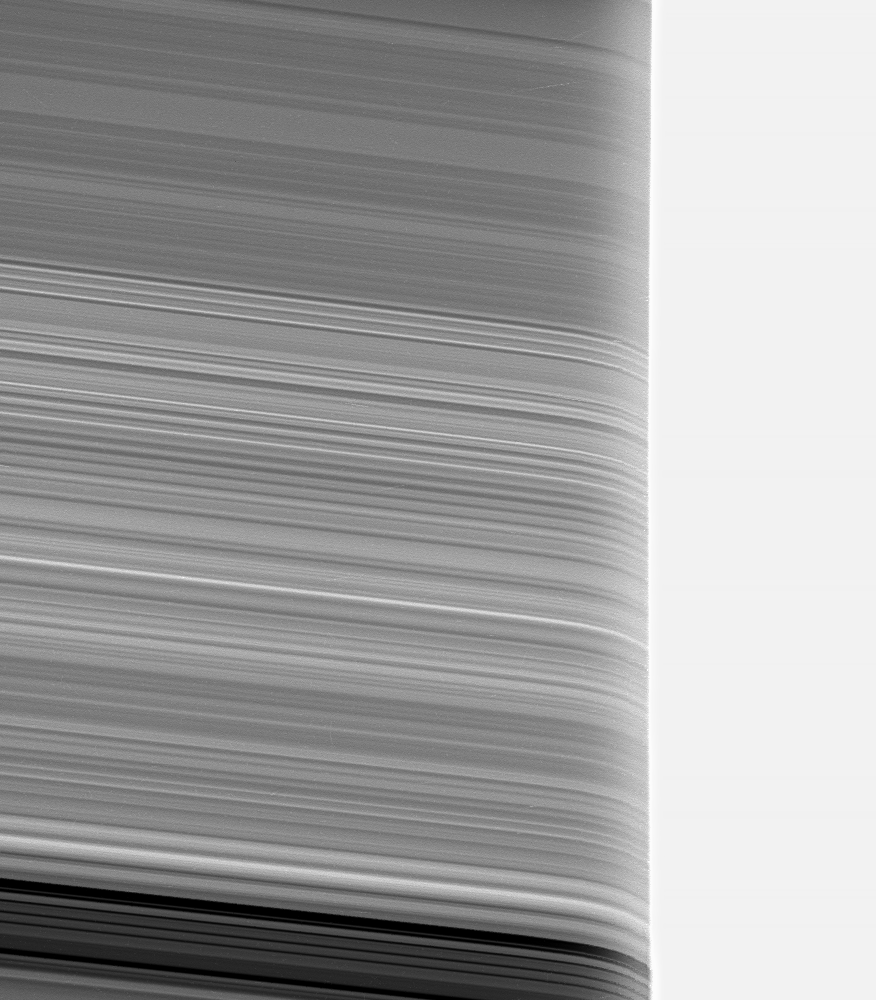

Bending the Rings

Saturn’s rings appear strangely warped in this view of the rings seen through the upper Saturn atmosphere.

The atmosphere acts like a lens in refracting (bending) the light reflected from the rings. As the rings pass behind the overexposed limb (edge) of Saturn as seen from Cassini, the ring structure appears to curve downward due to the bending of the light as it passes through the upper atmosphere.

This image was obtained using a near-infrared filter. The filter samples a wavelength where methane gas does not absorb light, thus making the far-off rings visible through the upper atmosphere.

By comparing this image to similar ones taken using filters where methane gas does absorb, scientists can estimate the vertical profile of haze and the abundance of methane in Saturn’s high atmosphere.

The image was taken in visible light with the Cassini spacecraft narrow-angle camera on April 14, 2005, through a filter sensitive to wavelengths of infrared light centered at 938 nanometers and at a distance of approximately 197,000 kilometers (123,000 miles) from Saturn. The image scale is 820 meters (2,680 feet) per pixel.

Credit: NASA/JPL/Space Science Institute